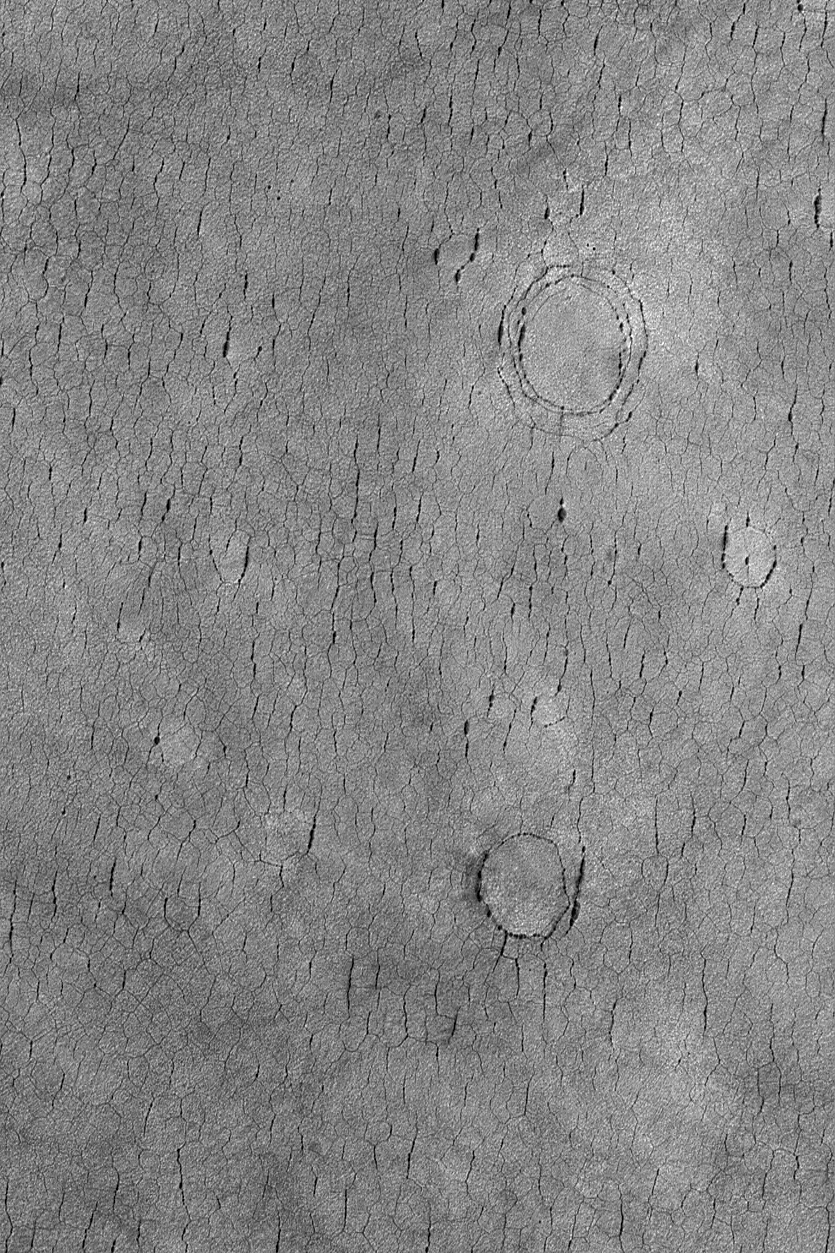

Cracked Plain, Buried Craters

4 September 2004
This Mars Global Surveyor (MGS) Mars Orbiter Camera (MOC) image shows a cracked plain in western Utopia Planitia. The three circular crack patterns indicate the location of three buried meteor impact craters. These landforms are located near 41.9°N, 275.9°W. The image covers an area approximately 3 km (1.9 mi) across. Sunlight illuminates this scene from the lower left.

Credit: NASA/JPL/Malin Space Science Systems